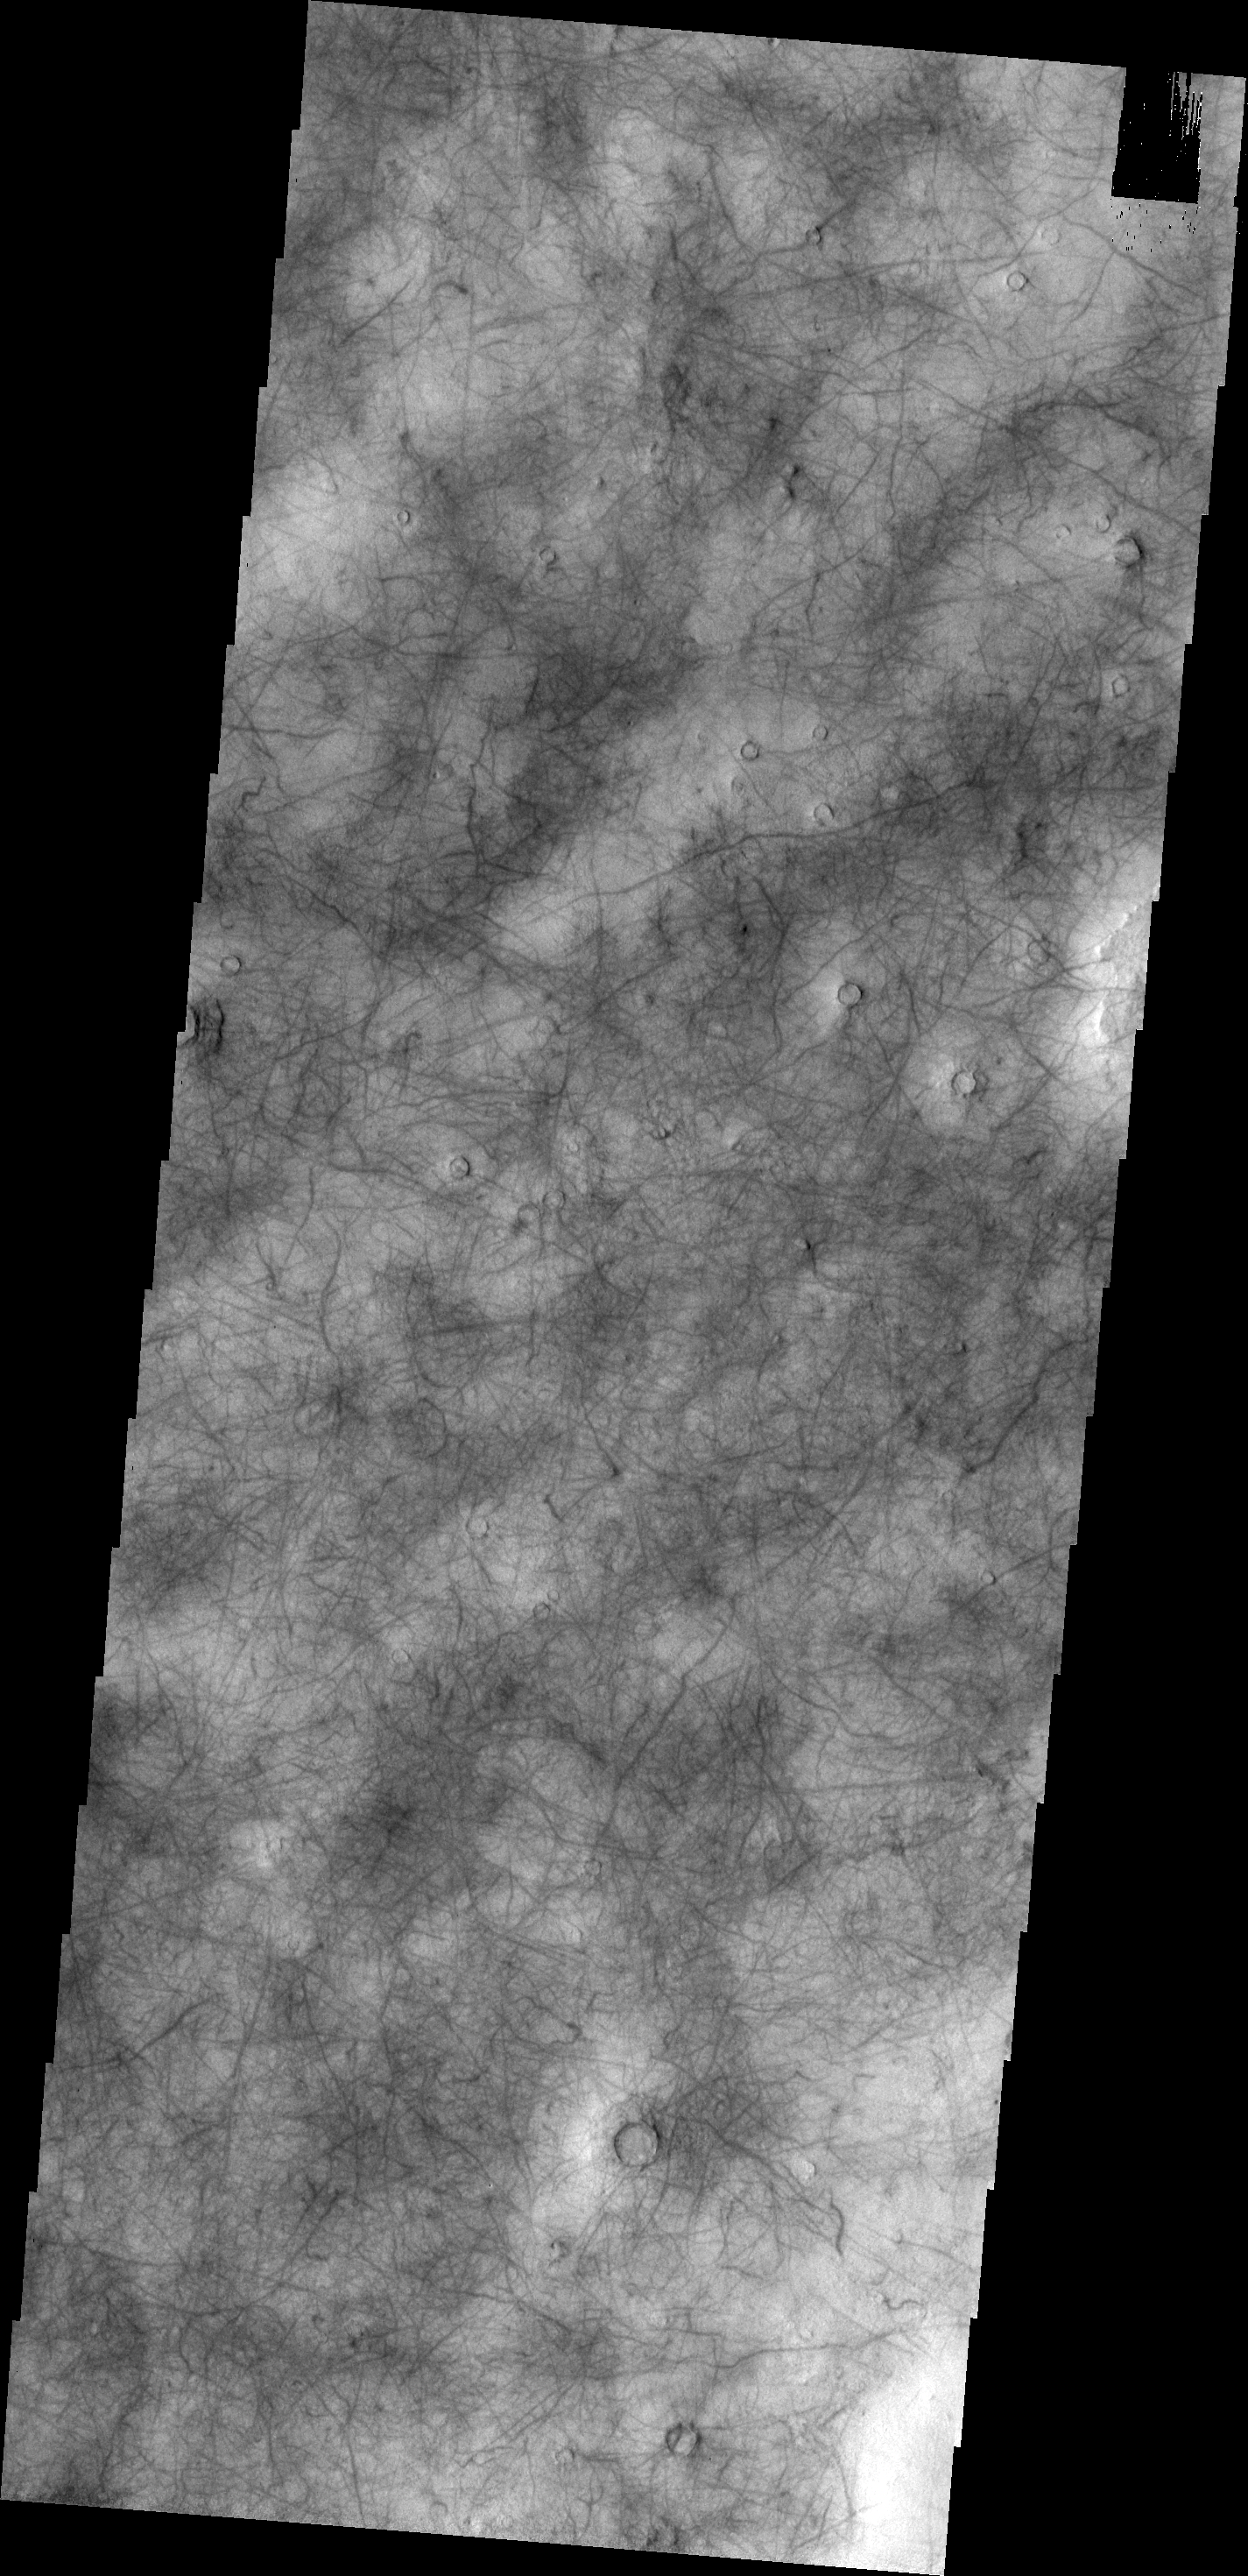

Utopia Planitia

Today’s VIS image shows a portion of Utopia Planitia that is covered by dust devil tracks.

Credit: NASA/JPL/ASU